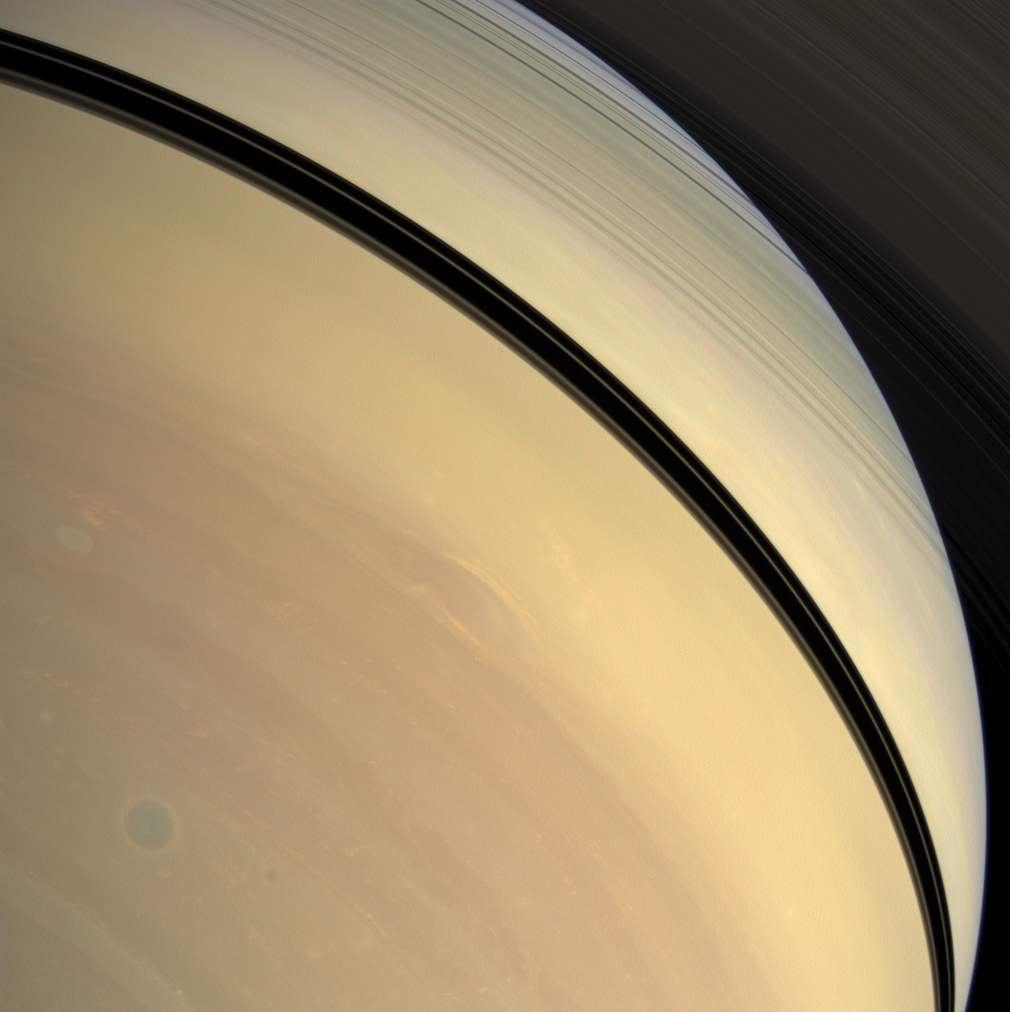

Blue Eyed Storm

Rendered in myriad hues, vivid details of Saturn’s stormy atmosphere play out below the shadow of the rings.

A well defined storm swirls through the atmosphere of the southern hemisphere in the lower left of the image, like the tight blue circle of an eye’s iris.

This view looks toward the sunlit side of the rings from about 36 degrees below the ringplane. Images taken using red, green and blue spectral filters were combined to create this natural color view. The images were obtained with the Cassini spacecraft wide-angle camera on Dec. 29, 2008 at a distance of approximately 1.1 million kilometers (680,000 miles) from Saturn and at a Sun-Saturn-spacecraft, or phase, angle of 51 degrees. Image scale is 60 kilometers (37 miles) per pixel.

The Cassini-Huygens mission is a cooperative project of NASA, the European Space Agency and the Italian Space Agency. The Jet Propulsion Laboratory, a division of the California Institute of Technology in Pasadena, manages the mission for NASA’s Science Mission Directorate, Washington, D.C. The Cassini orbiter and its two onboard cameras were designed, developed and assembled at JPL. The imaging operations center is based at the Space Science Institute in Boulder, Colo.

Credit: NASA/JPL/Space Science Institute